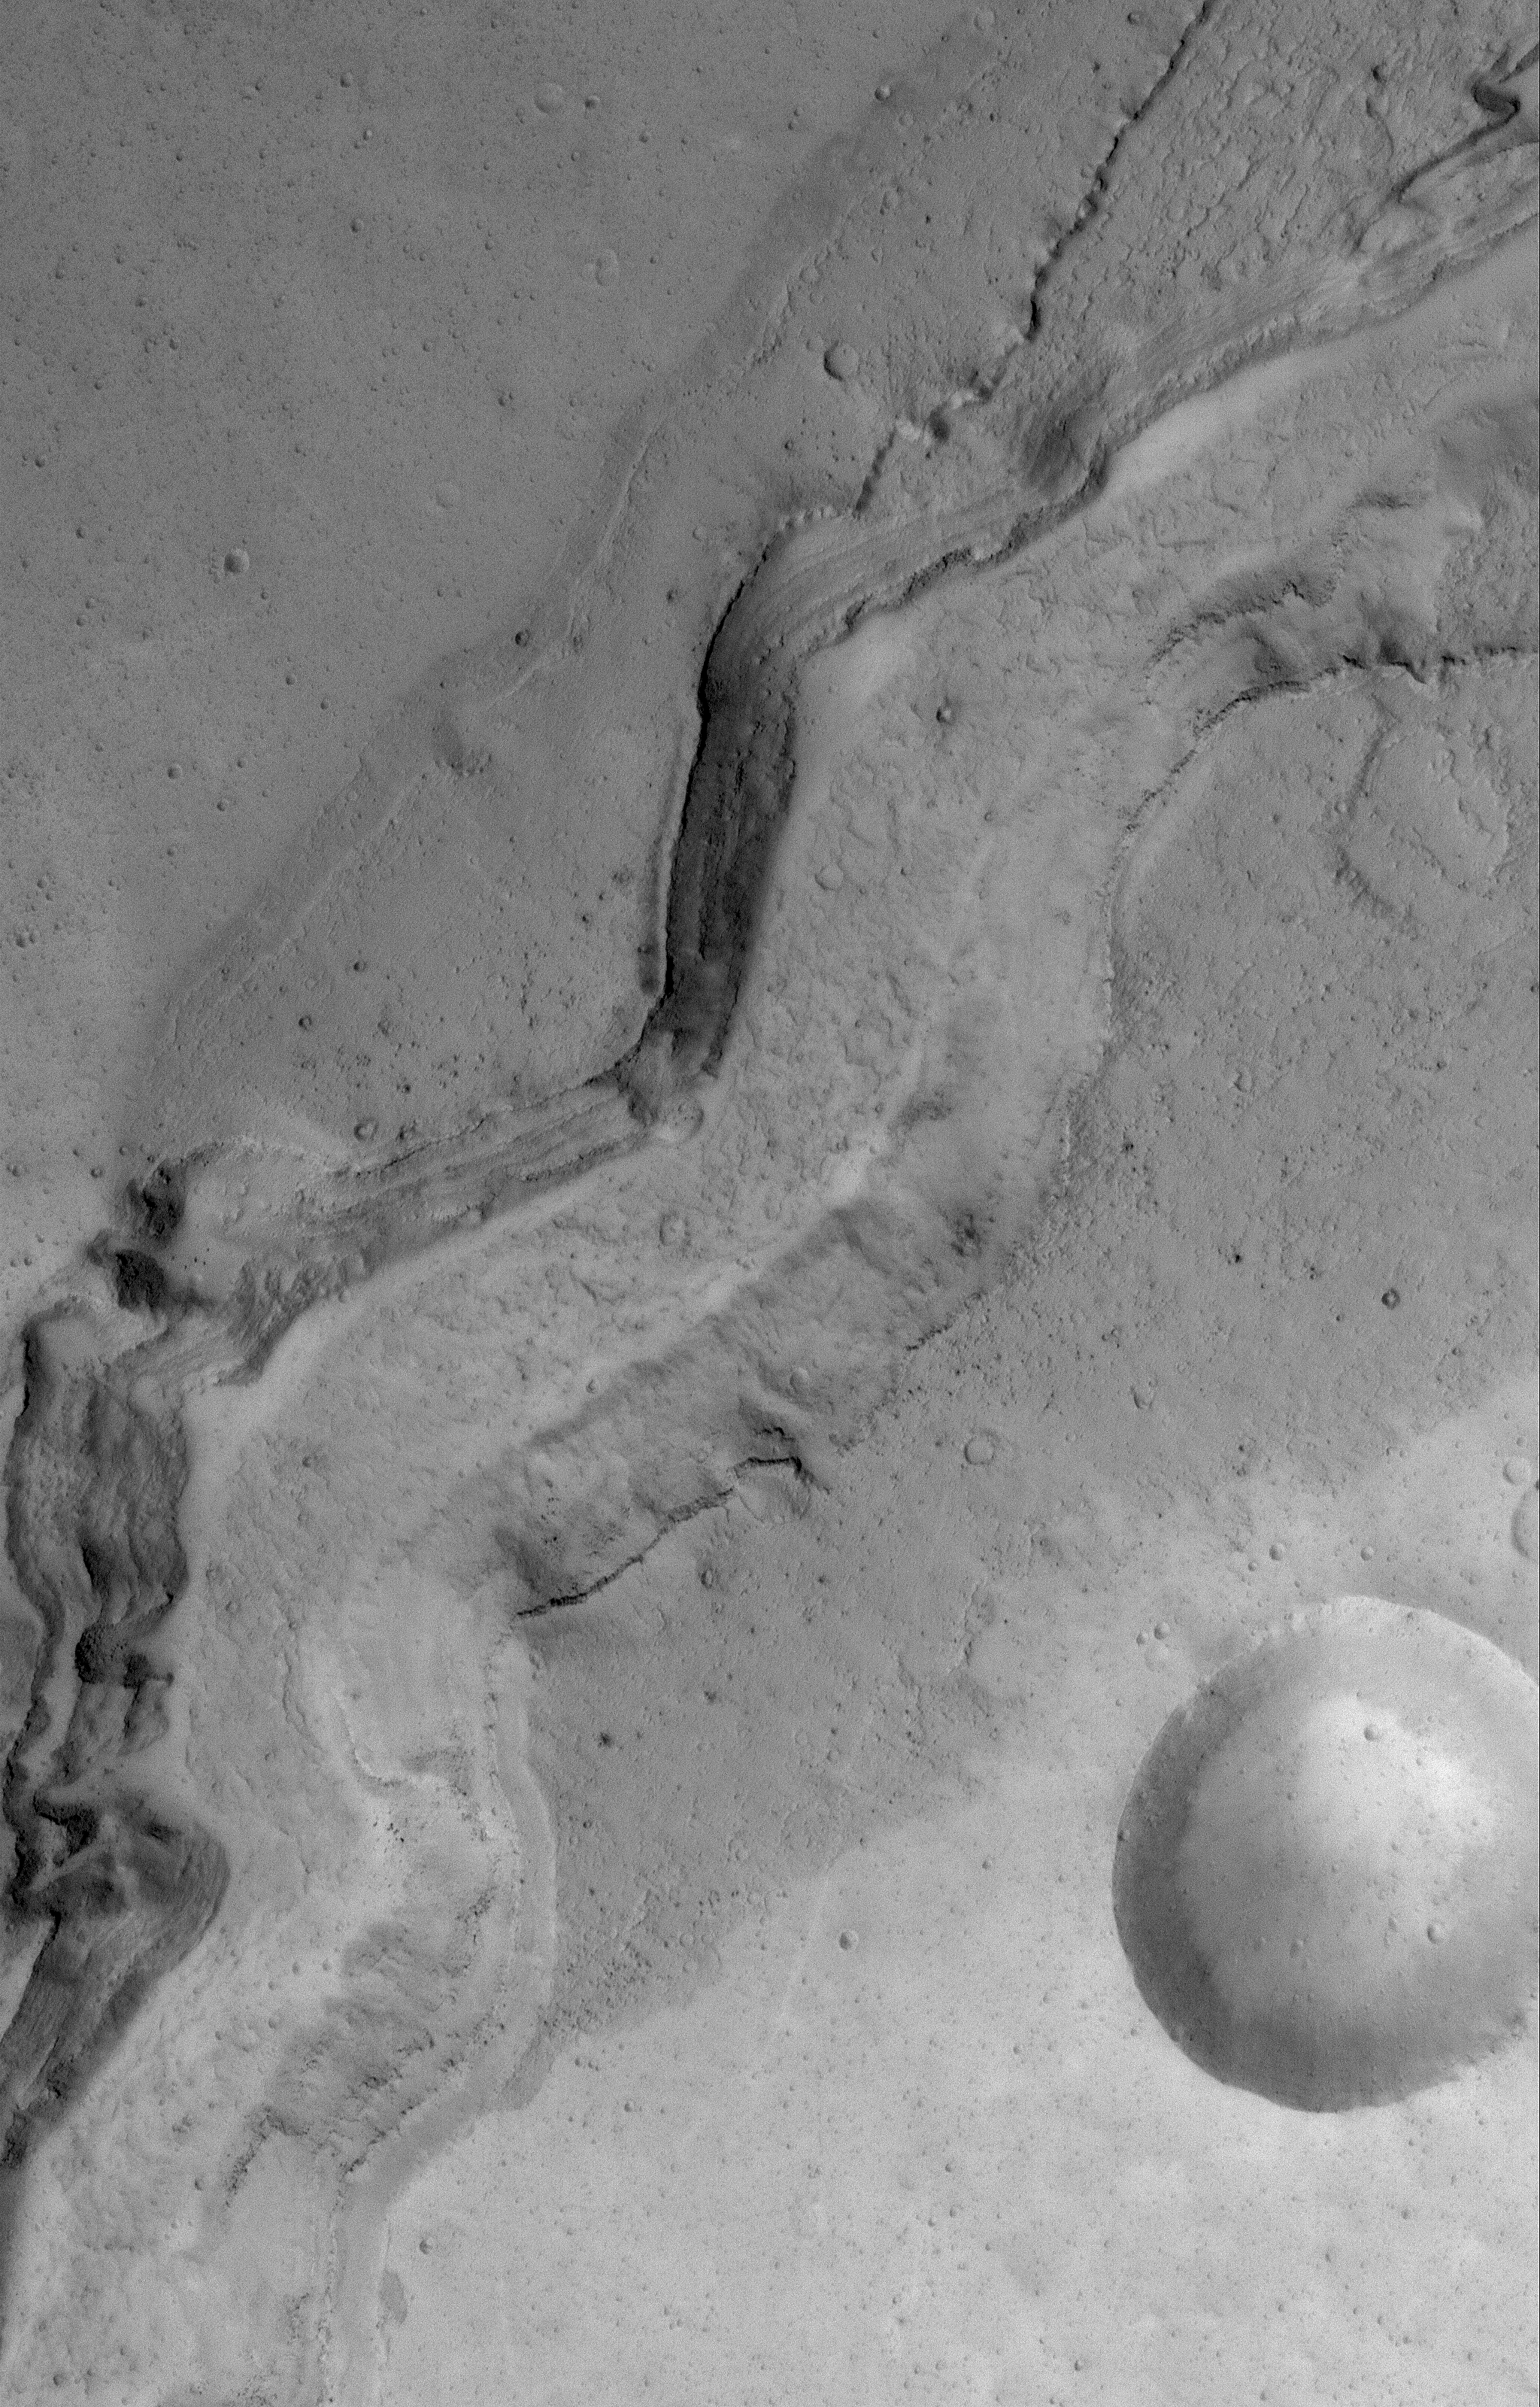

Channel in Kasei

14 November 2004
The Kasei Valles are a suite of very large, ancient outflow channels. This Mars Global Surveyor (MGS) Mars Orbiter Camera (MOC) image shows a portion of the youngest channel system in the Kasei Valles. Torrents of mud, rocks, and water carved this channel as flow was constricted through a narrow portion of the valley. Layers exposed by the erosion that created the channel can be seen in its walls. This 1.4 meters (5 feet) per pixel image is located near 21.1°N, 72.6°W. The picture covers an area approximately 3 km (1.9 mi) across. Sunlight illuminates the scene from the lower left.

Credit: NASA/JPL/Malin Space Science Systems